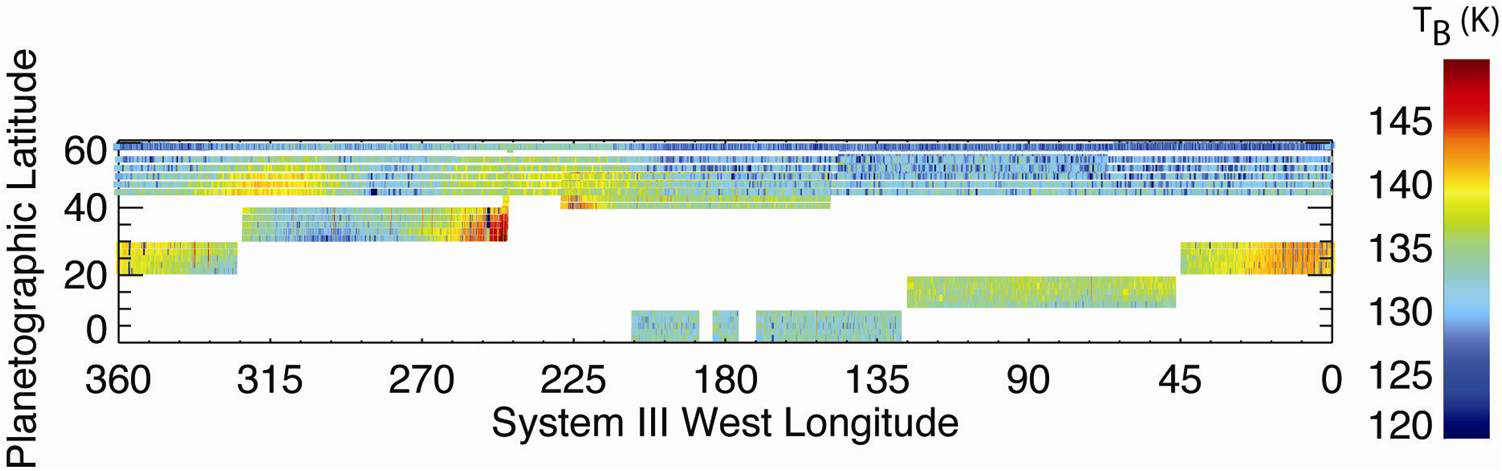

Taking the Temperature of a Saturn Storm

Measurements by NASA’s Cassini spacecraft reveal temperatures in a high layer of Saturn’s atmosphere known as the stratosphere and show the dramatic effects of the massive storm deep below. In these data from Cassini’s composite infrared spectrometer, red indicates warm temperatures in the storm region (20 to 40 degrees latitude). They shine like stratospheric “beacons” that flank the disturbance. Blue indicates cold temperatures over the central region of the storm. These temperatures were measured at a wavelength of 7.7 microns.

The Cassini-Huygens mission is a cooperative project of NASA, the European Space Agency and the Italian Space Agency. NASA’s Jet Propulsion Laboratory, Pasadena, Calif., a division of the California Institute of Technology in Pasadena, manages the mission for NASA’s Science Mission Directorate, Washington, D.C. The Cassini orbiter was designed, developed and assembled at JPL. The composite infrared spectrometer team is based at NASA’s Goddard Space Flight Center in Greenbelt, Md., where the instrument was built.

Credit: NASA/JPL/GSFC/Univ. Oxford